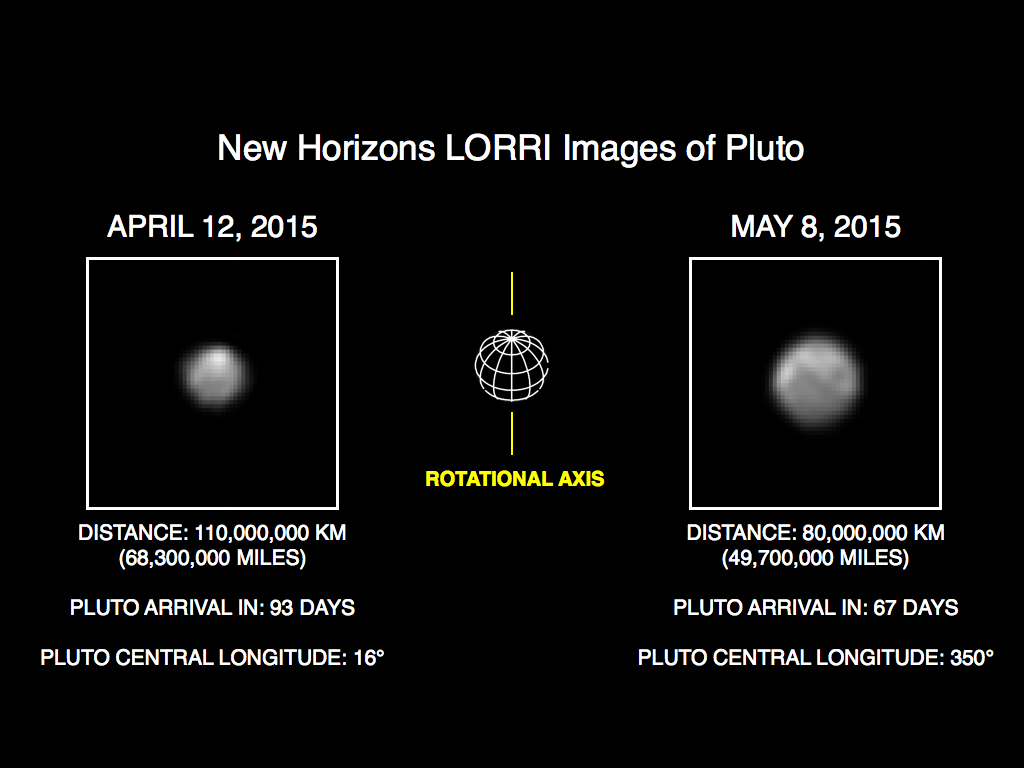

More Detail as New Horizons Draws Closer

The image of Pluto on the right is part of series of New Horizons Long Range Reconnaissance Imager (LORRI) photos taken May 8-12, 2015; the image at left shows LORRI’s view of Pluto just one month earlier. In the month between these image sets, New Horizons’ distance to Pluto decreased from 68 million miles (110 million kilometers) to 47 million miles (75 million kilometers), as the spacecraft speeds toward a close encounter with the Pluto system in mid-July.

All of the images have been rotated to align Pluto’s rotational axis with the vertical direction (up-down), as depicted schematically in the center panel. Between April and May, Pluto appears to get larger as the spacecraft gets closer, with Pluto’s apparent size increasing by approximately 50 percent. Pluto rotates around its axis every 6.4 Earth days, and these images show the variations in Pluto’s surface features during its rotation.

These images are displayed at four times the native LORRI image size, and have been processed using a method called deconvolution, which sharpens the original images to enhance features on Pluto. Deconvolution can occasionally add “false” details, so the finest details in these pictures will need to be confirmed by images taken from closer range in the next few weeks. All of the images are displayed using the same linear brightness scale.

Credit: NASA/Johns Hopkins University Applied Physics Laboratory/Southwest Research Institute